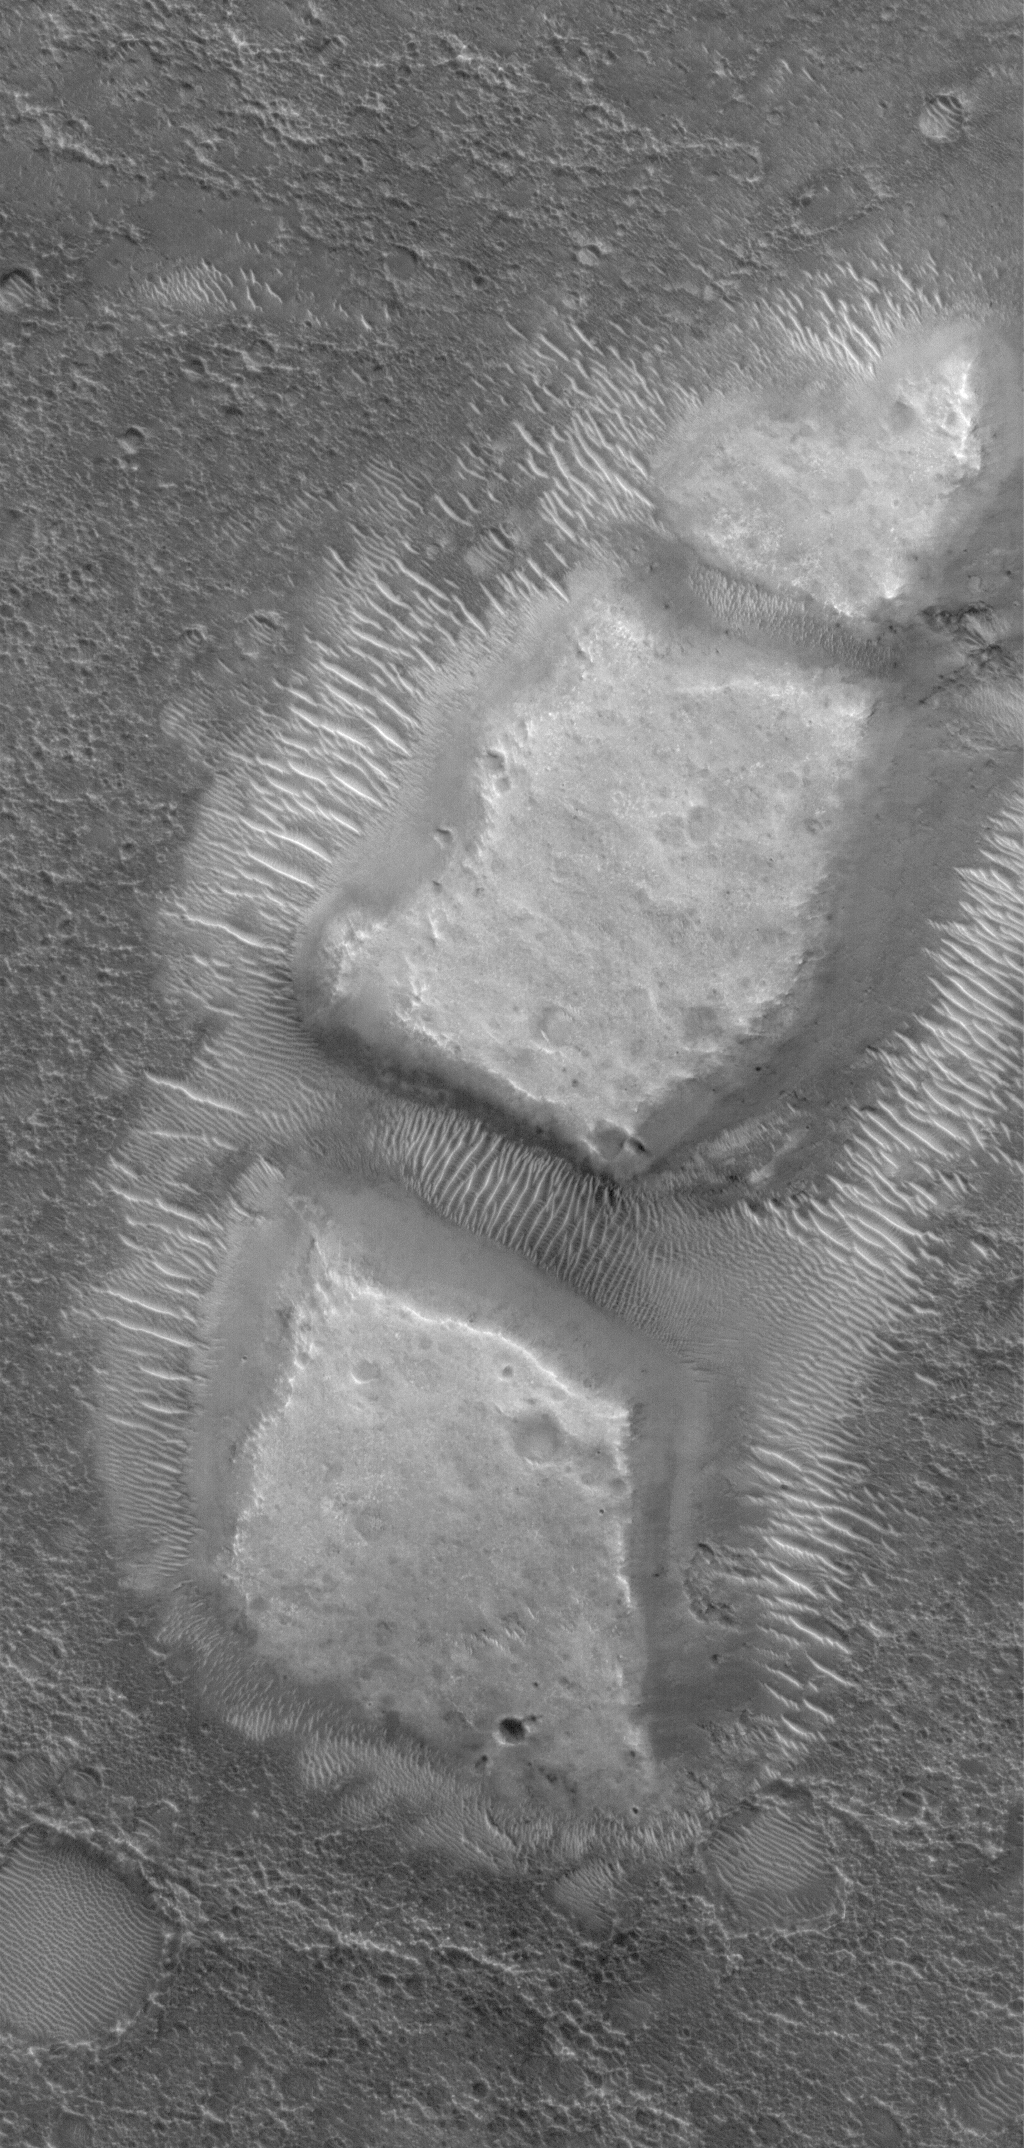

Diced Remnant

5 June 2006
This Mars Global Surveyor (MGS) Mars Orbiter Camera (MOC) image shows blocky remnants of a material that was once more laterally extensive on the floor of an impact crater located northwest of Herschel Crater on Mars. Large ripples of windblown sediment have accumulated around and between the blocks.

Location near: 8.6°S, 236.3°W
Image width: ~3 km (~1.9 mi)
Illumination from: upper left
Season: Southern Summer

Credit: NASA/JPL/Malin Space Science Systems